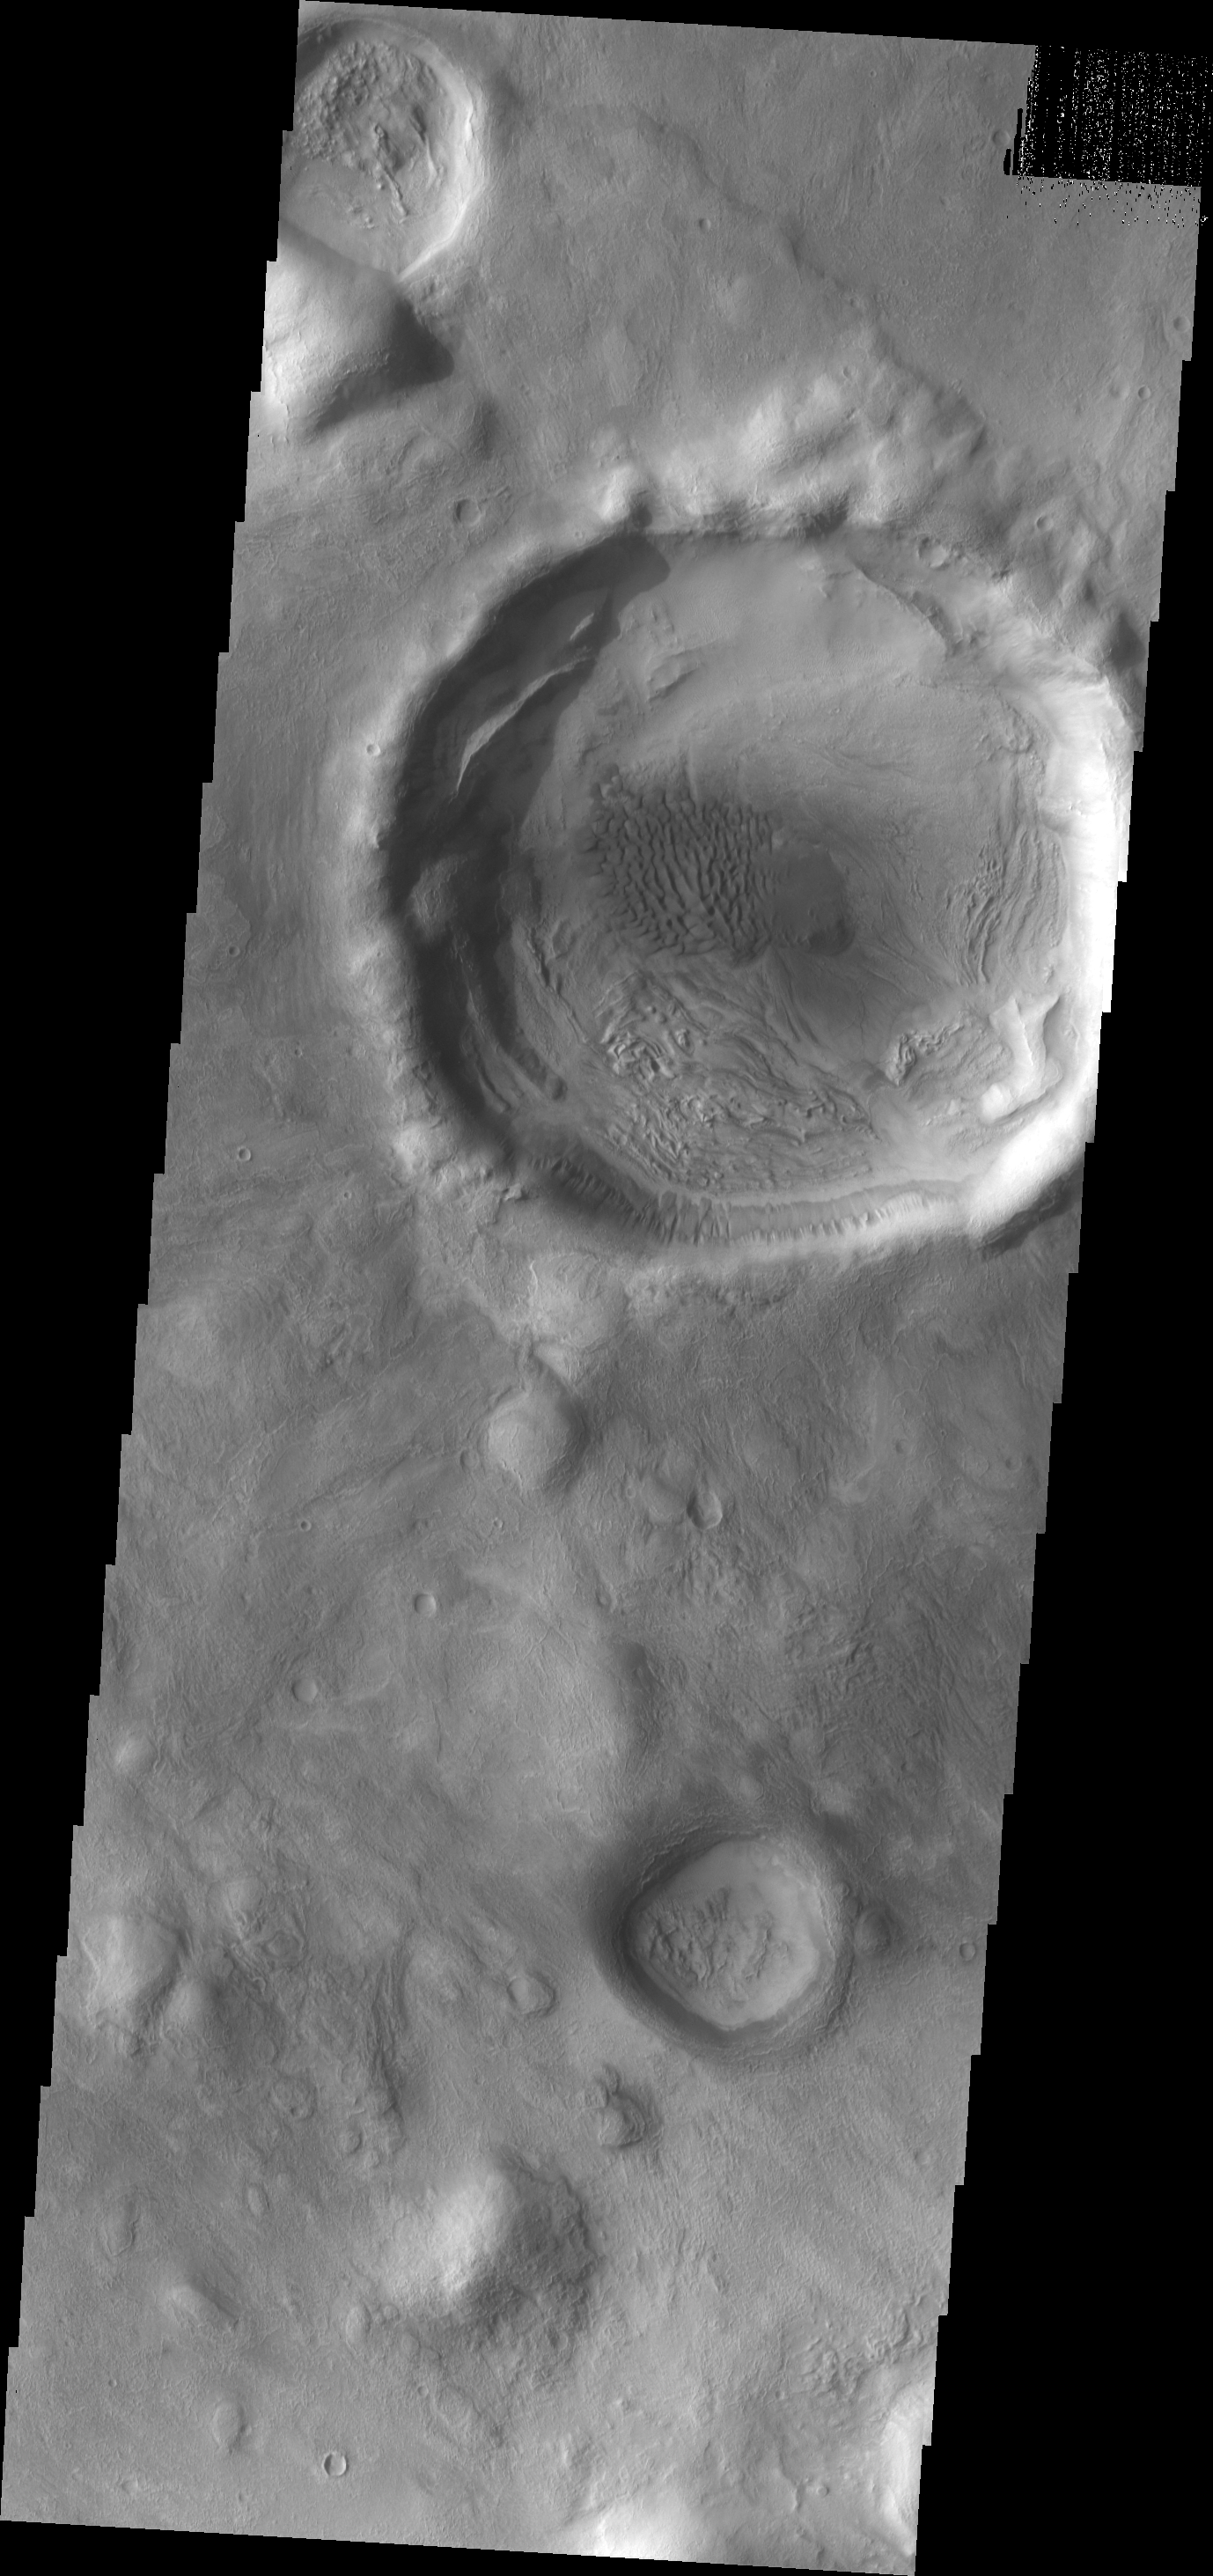

Dunes

A small dune field is located on the floor of this unnamed crater on the eastern margin of Terra Sabaea.

Image information: VIS instrument. Latitude 36.8N, Longitude 59.7E. 19 meter/pixel resolution.

Please see the THEMIS Data Citation Note for details on crediting THEMIS images.

Note: this THEMIS visual image has not been radiometrically nor geometrically calibrated for this preliminary release. An empirical correction has been performed to remove instrumental effects. A linear shift has been applied in the cross-track and down-track direction to approximate spacecraft and planetary motion. Fully calibrated and geometrically projected images will be released through the Planetary Data System in accordance with Project policies at a later time.

NASA’s Jet Propulsion Laboratory manages the 2001 Mars Odyssey mission for NASA’s Office of Space Science, Washington, D.C. The Thermal Emission Imaging System (THEMIS) was developed by Arizona State University, Tempe, in collaboration with Raytheon Santa Barbara Remote Sensing. The THEMIS investigation is led by Dr. Philip Christensen at Arizona State University. Lockheed Martin Astronautics, Denver, is the prime contractor for the Odyssey project, and developed and built the orbiter. Mission operations are conducted jointly from Lockheed Martin and from JPL, a division of the California Institute of Technology in Pasadena.

Credit: NASA/JPL/ASU